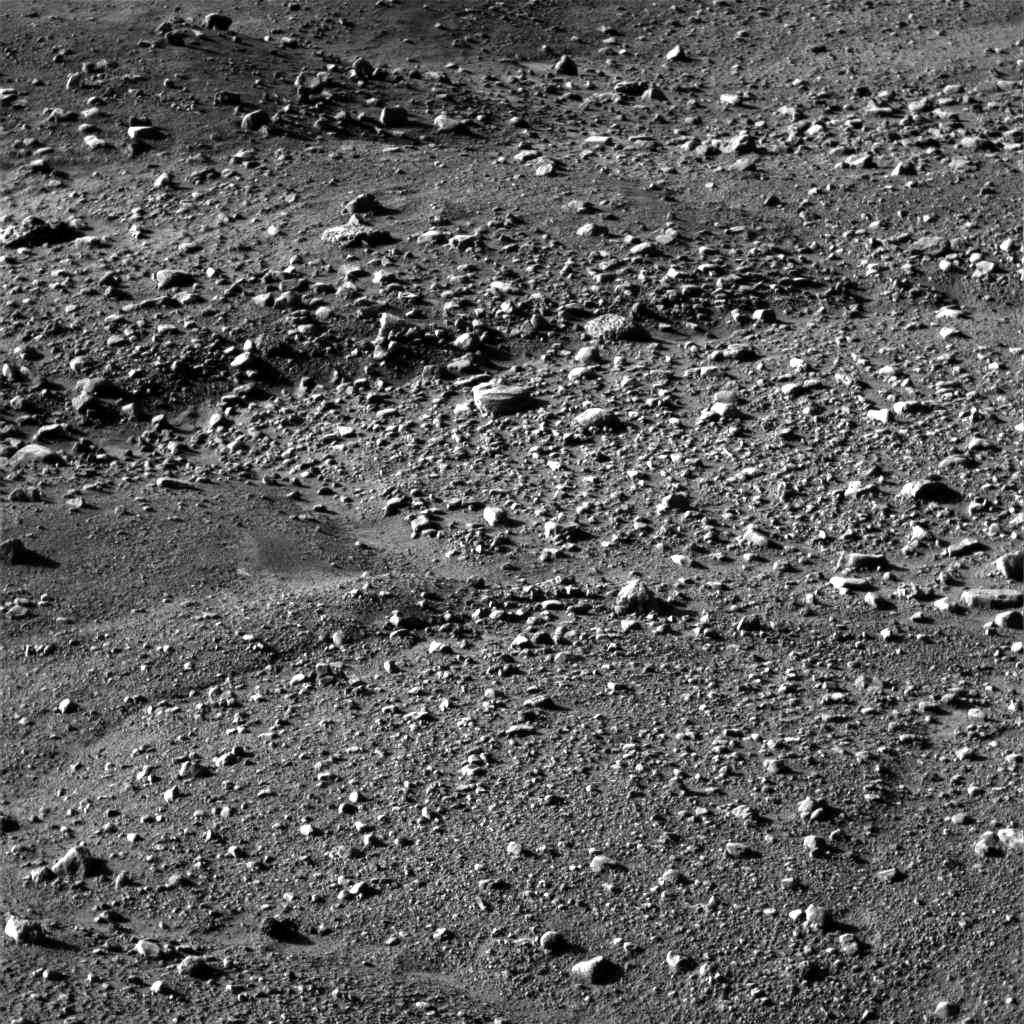

Arctic Landscape Within Reach

This image, one of the first captured by NASA’s Phoenix Mars Lander, shows flat ground strewn with tiny pebbles and marked by small-scale polygonal cracking, a pattern seen widely in Martian high latitudes and also observed in permafrost terrains on Earth. The polygonal cracking is believed to have resulted from seasonal contraction and expansion of surface ice.

Phoenix touched down on the Red Planet at 4:53 p.m. Pacific Time (7:53 p.m. Eastern Time), May 25, 2008, in an arctic region called Vastitas Borealis, at 68 degrees north latitude, 234 degrees east longitude.

This image was acquired at the Phoenix landing site by the Surface Stereo Imager on day 1 of the mission on the surface of Mars, or Sol 0, after the May 25, 2008, landing.

The Phoenix Mission is led by the University of Arizona, Tucson, on behalf of NASA. Project management of the mission is by NASA’s Jet Propulsion Laboratory, Pasadena, Calif. Spacecraft development is by Lockheed Martin Space Systems, Denver.

Photojournal Note: As planned, the Phoenix lander, which landed May 25, 2008 23:53 UTC, ended communications in November 2008, about six months after landing, when its solar panels ceased operating in the dark Martian winter.

Credit: NASA/JPL-Caltech/University of Arizona